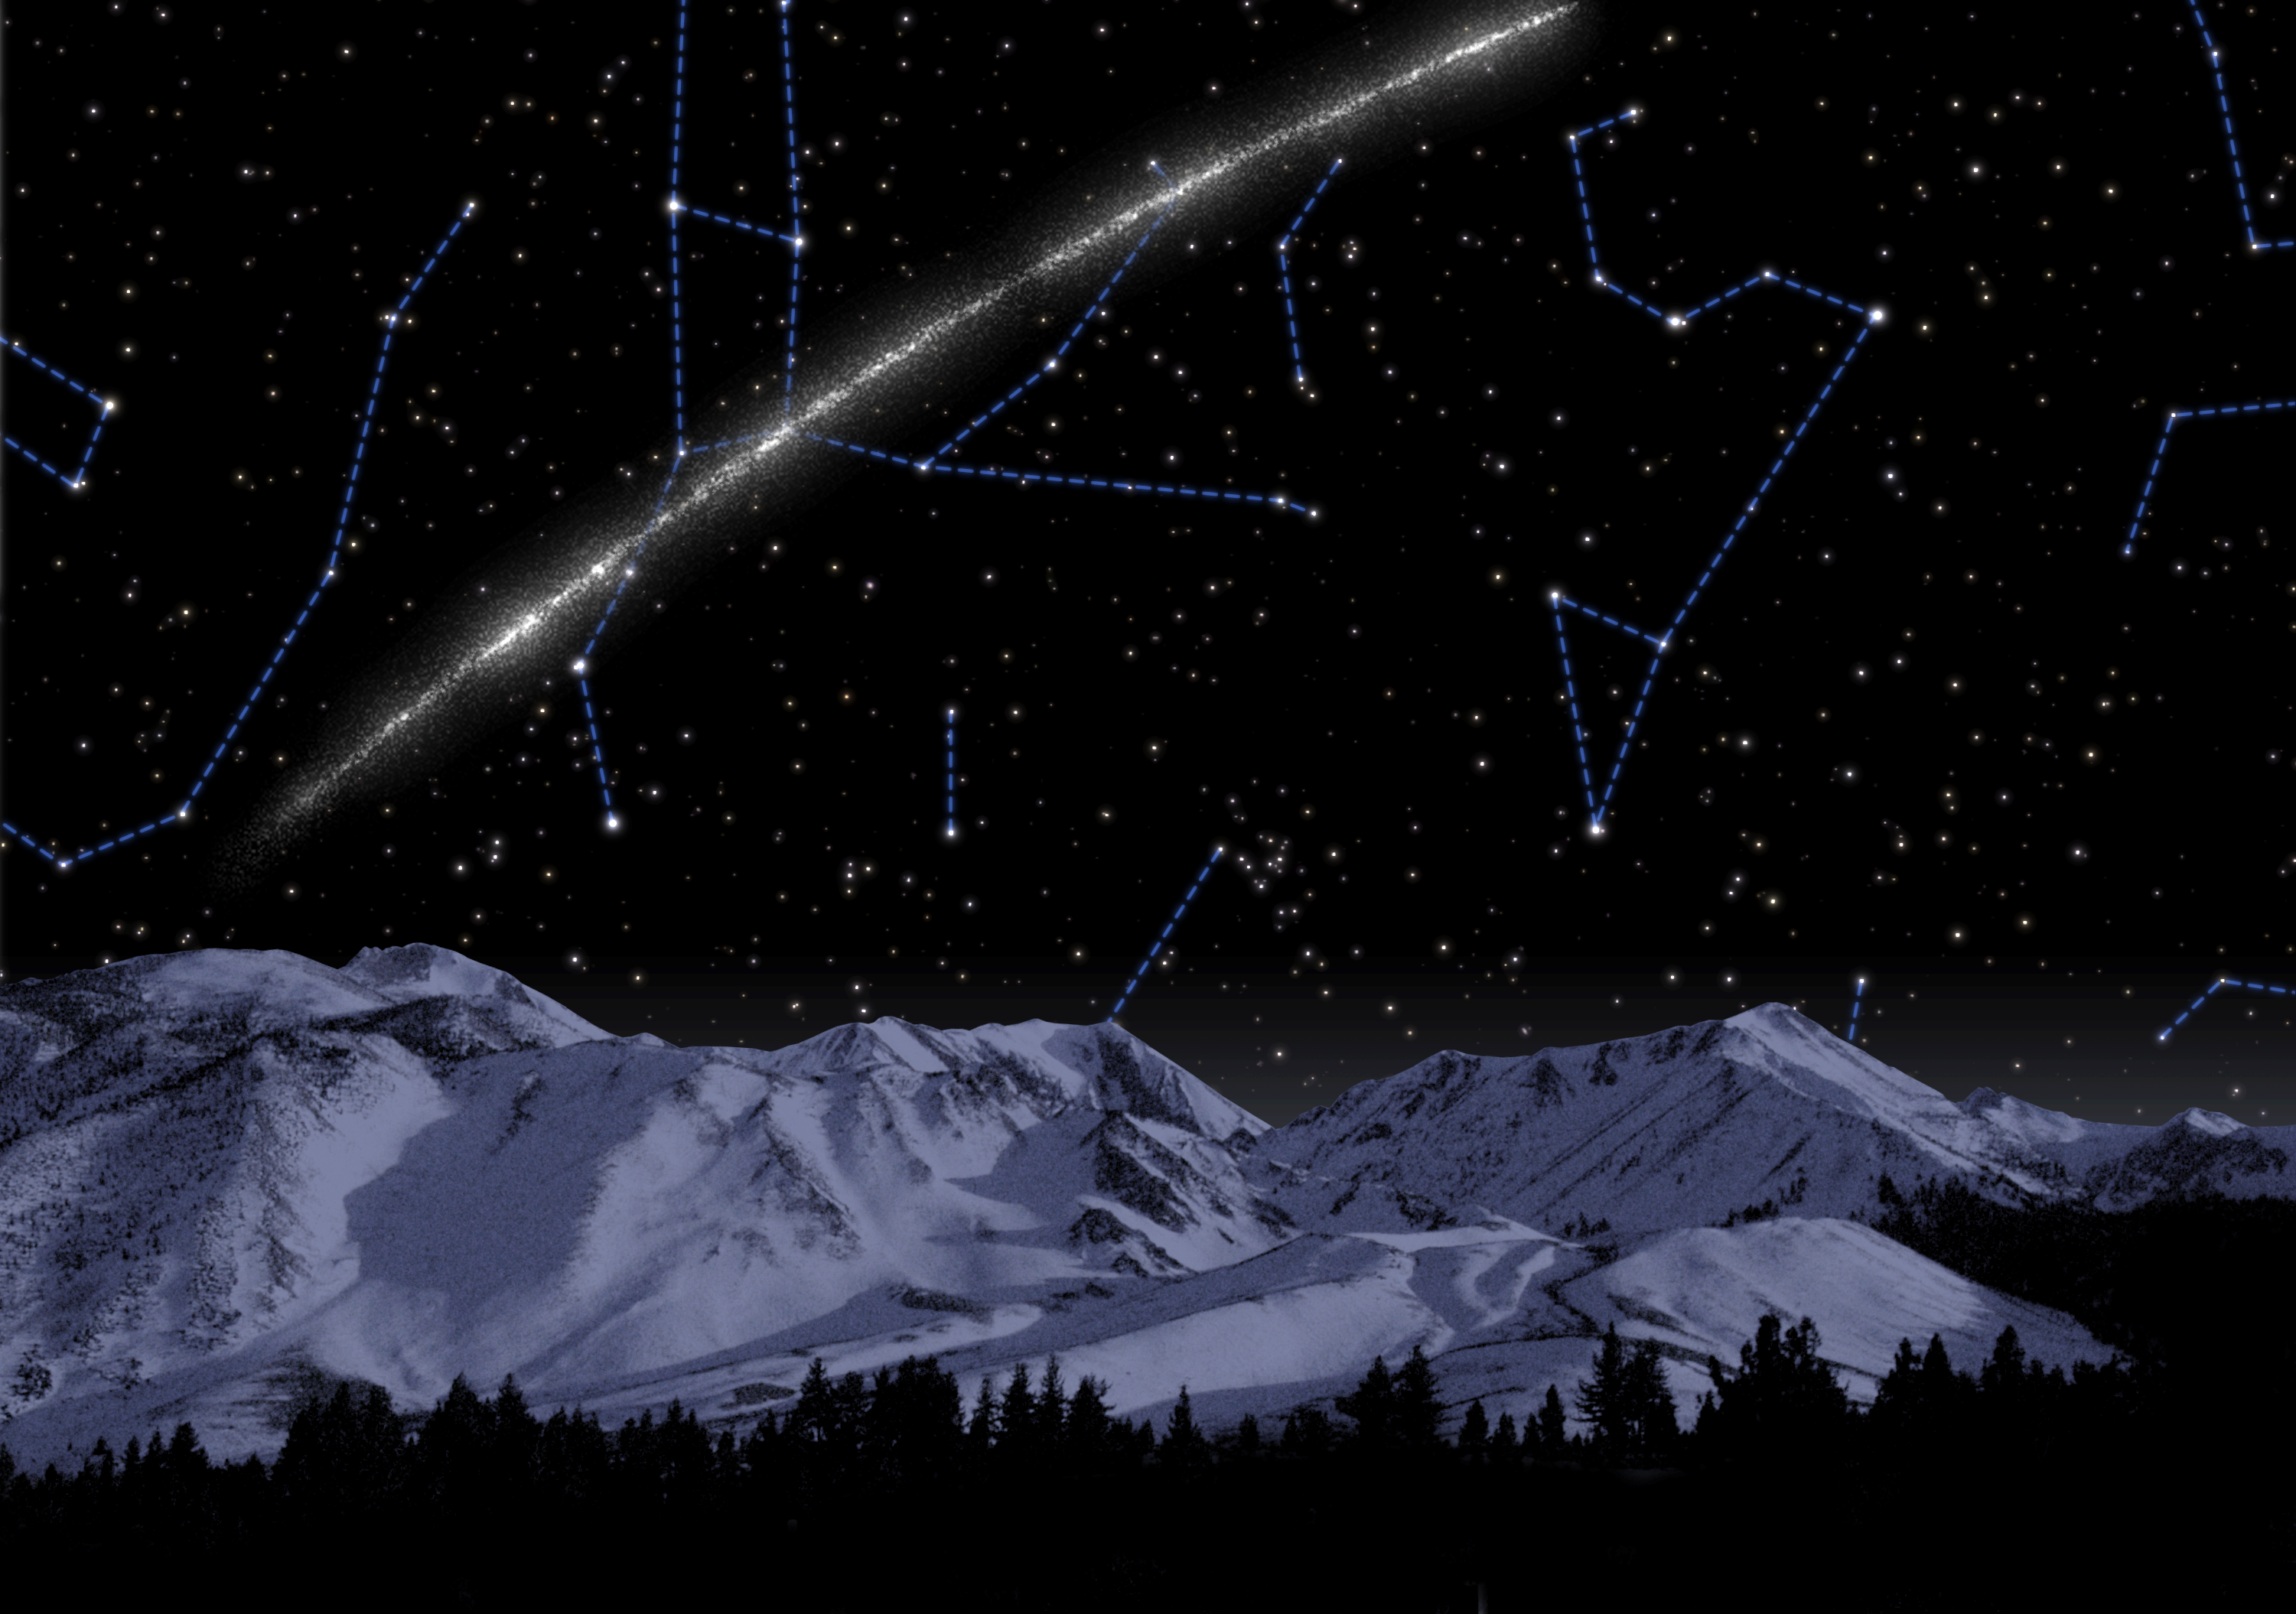

Highway of Stars

Like a celestial arrow spanning roughly one-third of the northern sky, this artist's concept of a newly discovered stream of ancient stars passes just over the head of the constellation Leo (on the right), before plunging through the heart of the Great Bear, or Big Dipper constellation (to the left).

Credit: NASA/JPL-Caltech/T. Pyle (SSC)